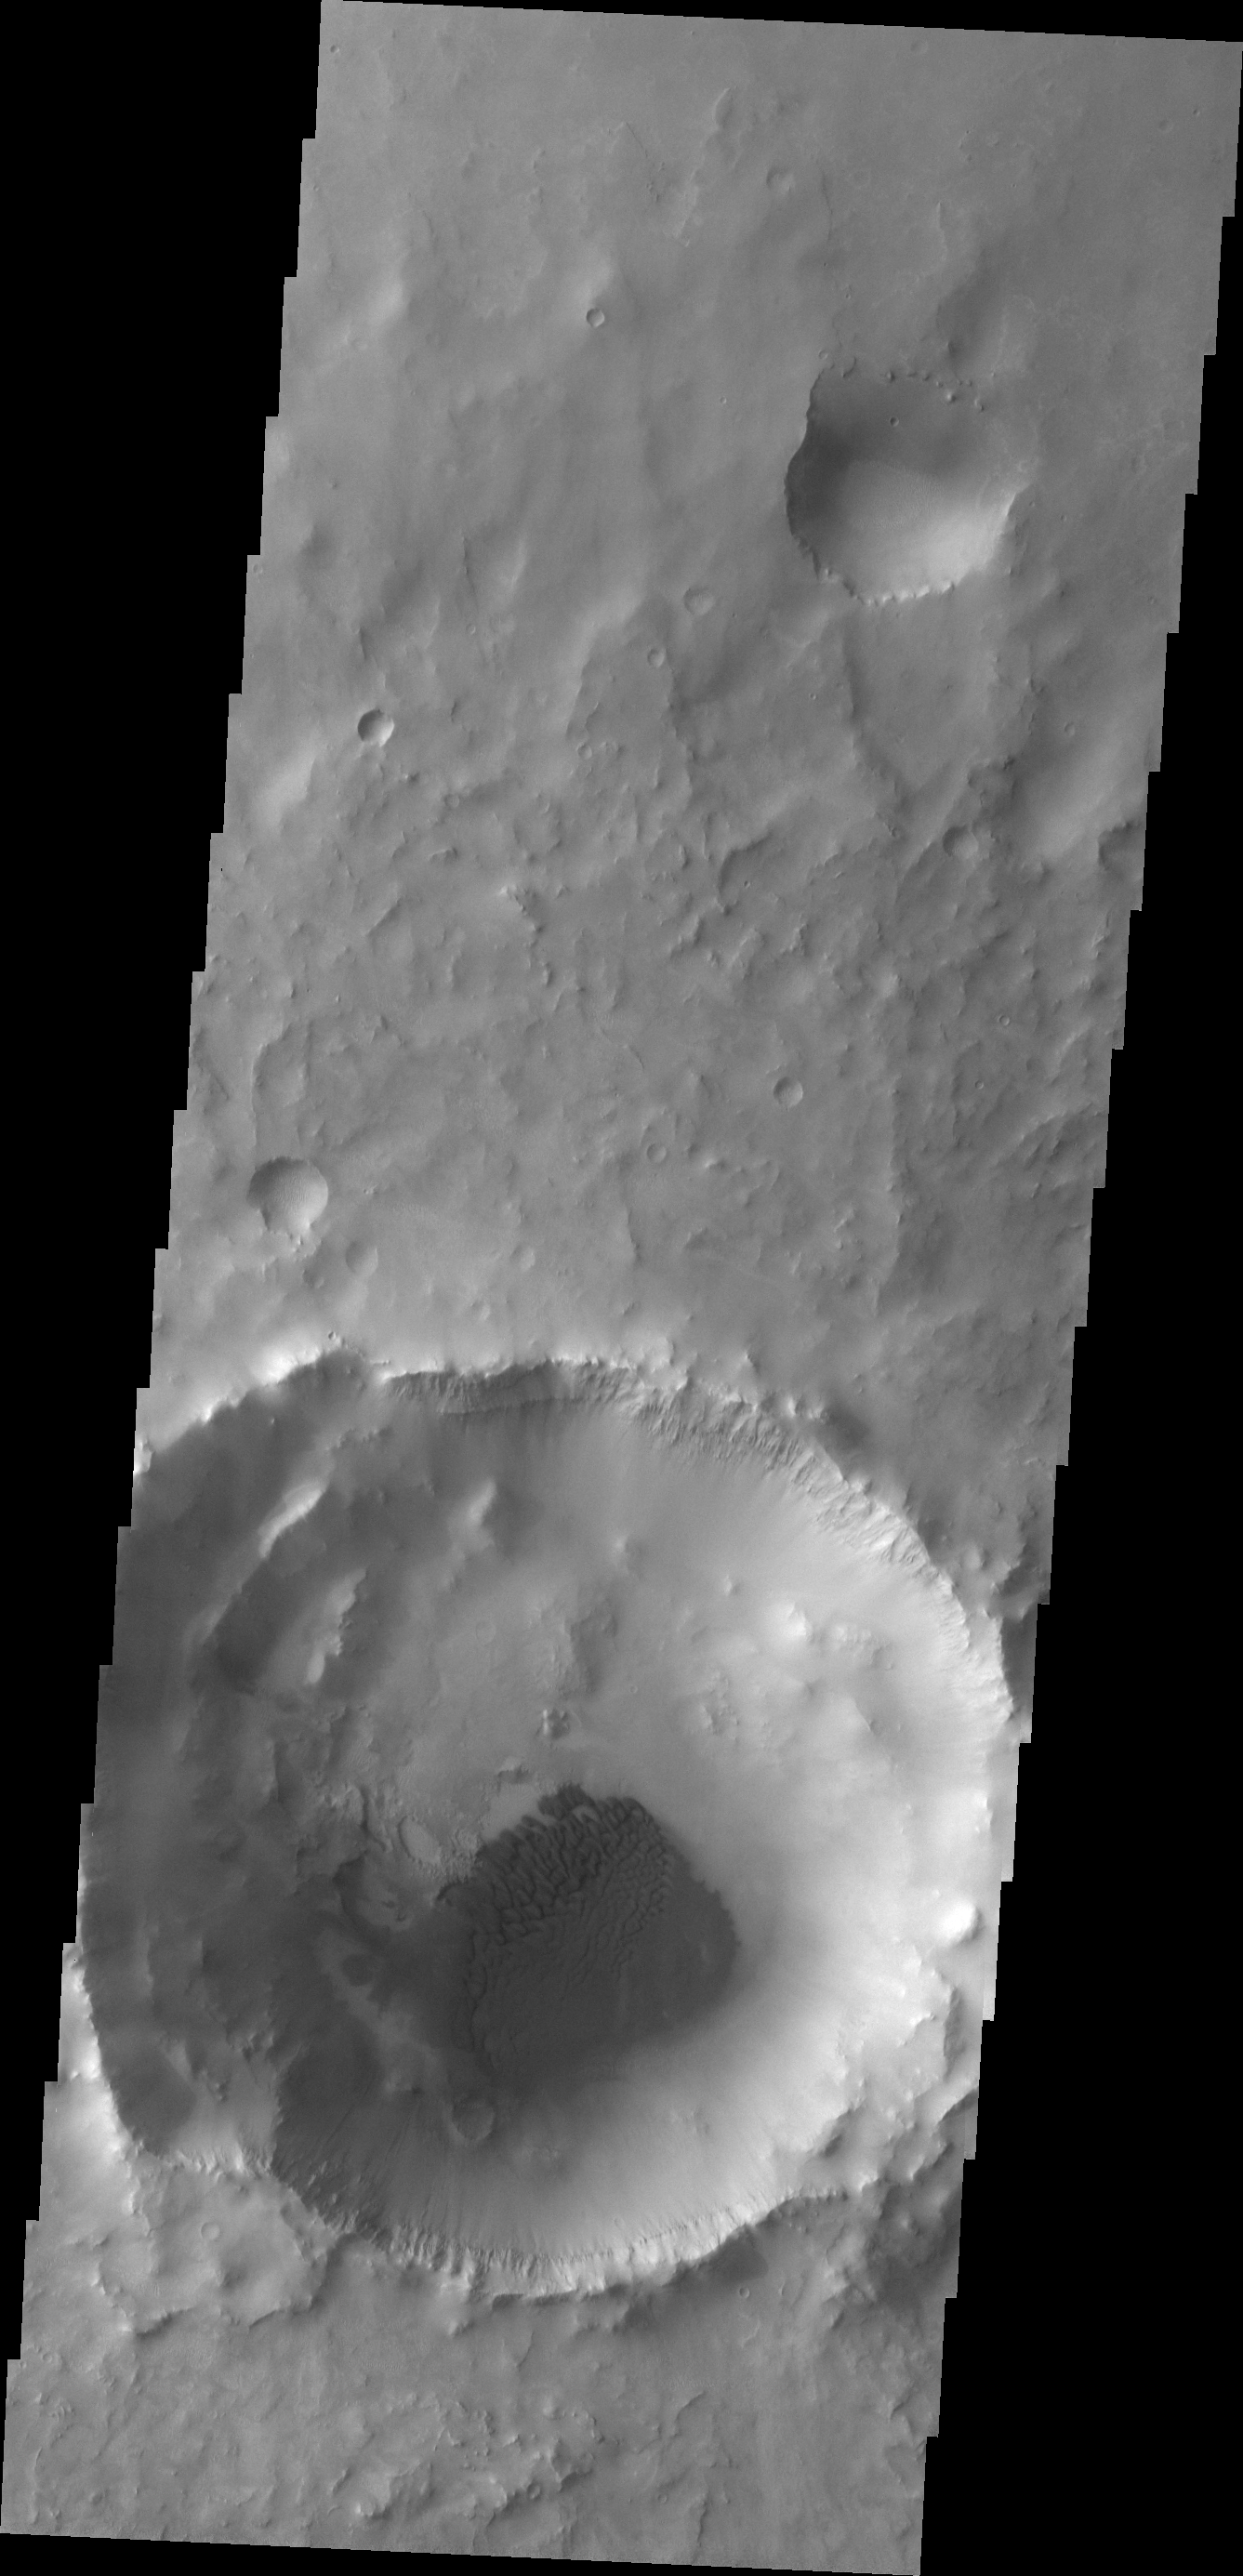

Dunes

Dark dunes are located on the floor of this unnamed crater in Meridiani Planum.

Image information: VIS instrument. Latitude -2.8N, Longitude 353.7E. 18 meter/pixel resolution.

Please see the THEMIS Data Citation Note for details on crediting THEMIS images.

Note: this THEMIS visual image has not been radiometrically nor geometrically calibrated for this preliminary release. An empirical correction has been performed to remove instrumental effects. A linear shift has been applied in the cross-track and down-track direction to approximate spacecraft and planetary motion. Fully calibrated and geometrically projected images will be released through the Planetary Data System in accordance with Project policies at a later time.

NASA’s Jet Propulsion Laboratory manages the 2001 Mars Odyssey mission for NASA’s Office of Space Science, Washington, D.C. The Thermal Emission Imaging System (THEMIS) was developed by Arizona State University, Tempe, in collaboration with Raytheon Santa Barbara Remote Sensing. The THEMIS investigation is led by Dr. Philip Christensen at Arizona State University. Lockheed Martin Astronautics, Denver, is the prime contractor for the Odyssey project, and developed and built the orbiter. Mission operations are conducted jointly from Lockheed Martin and from JPL, a division of the California Institute of Technology in Pasadena.

Credit: NASA/JPL/ASU